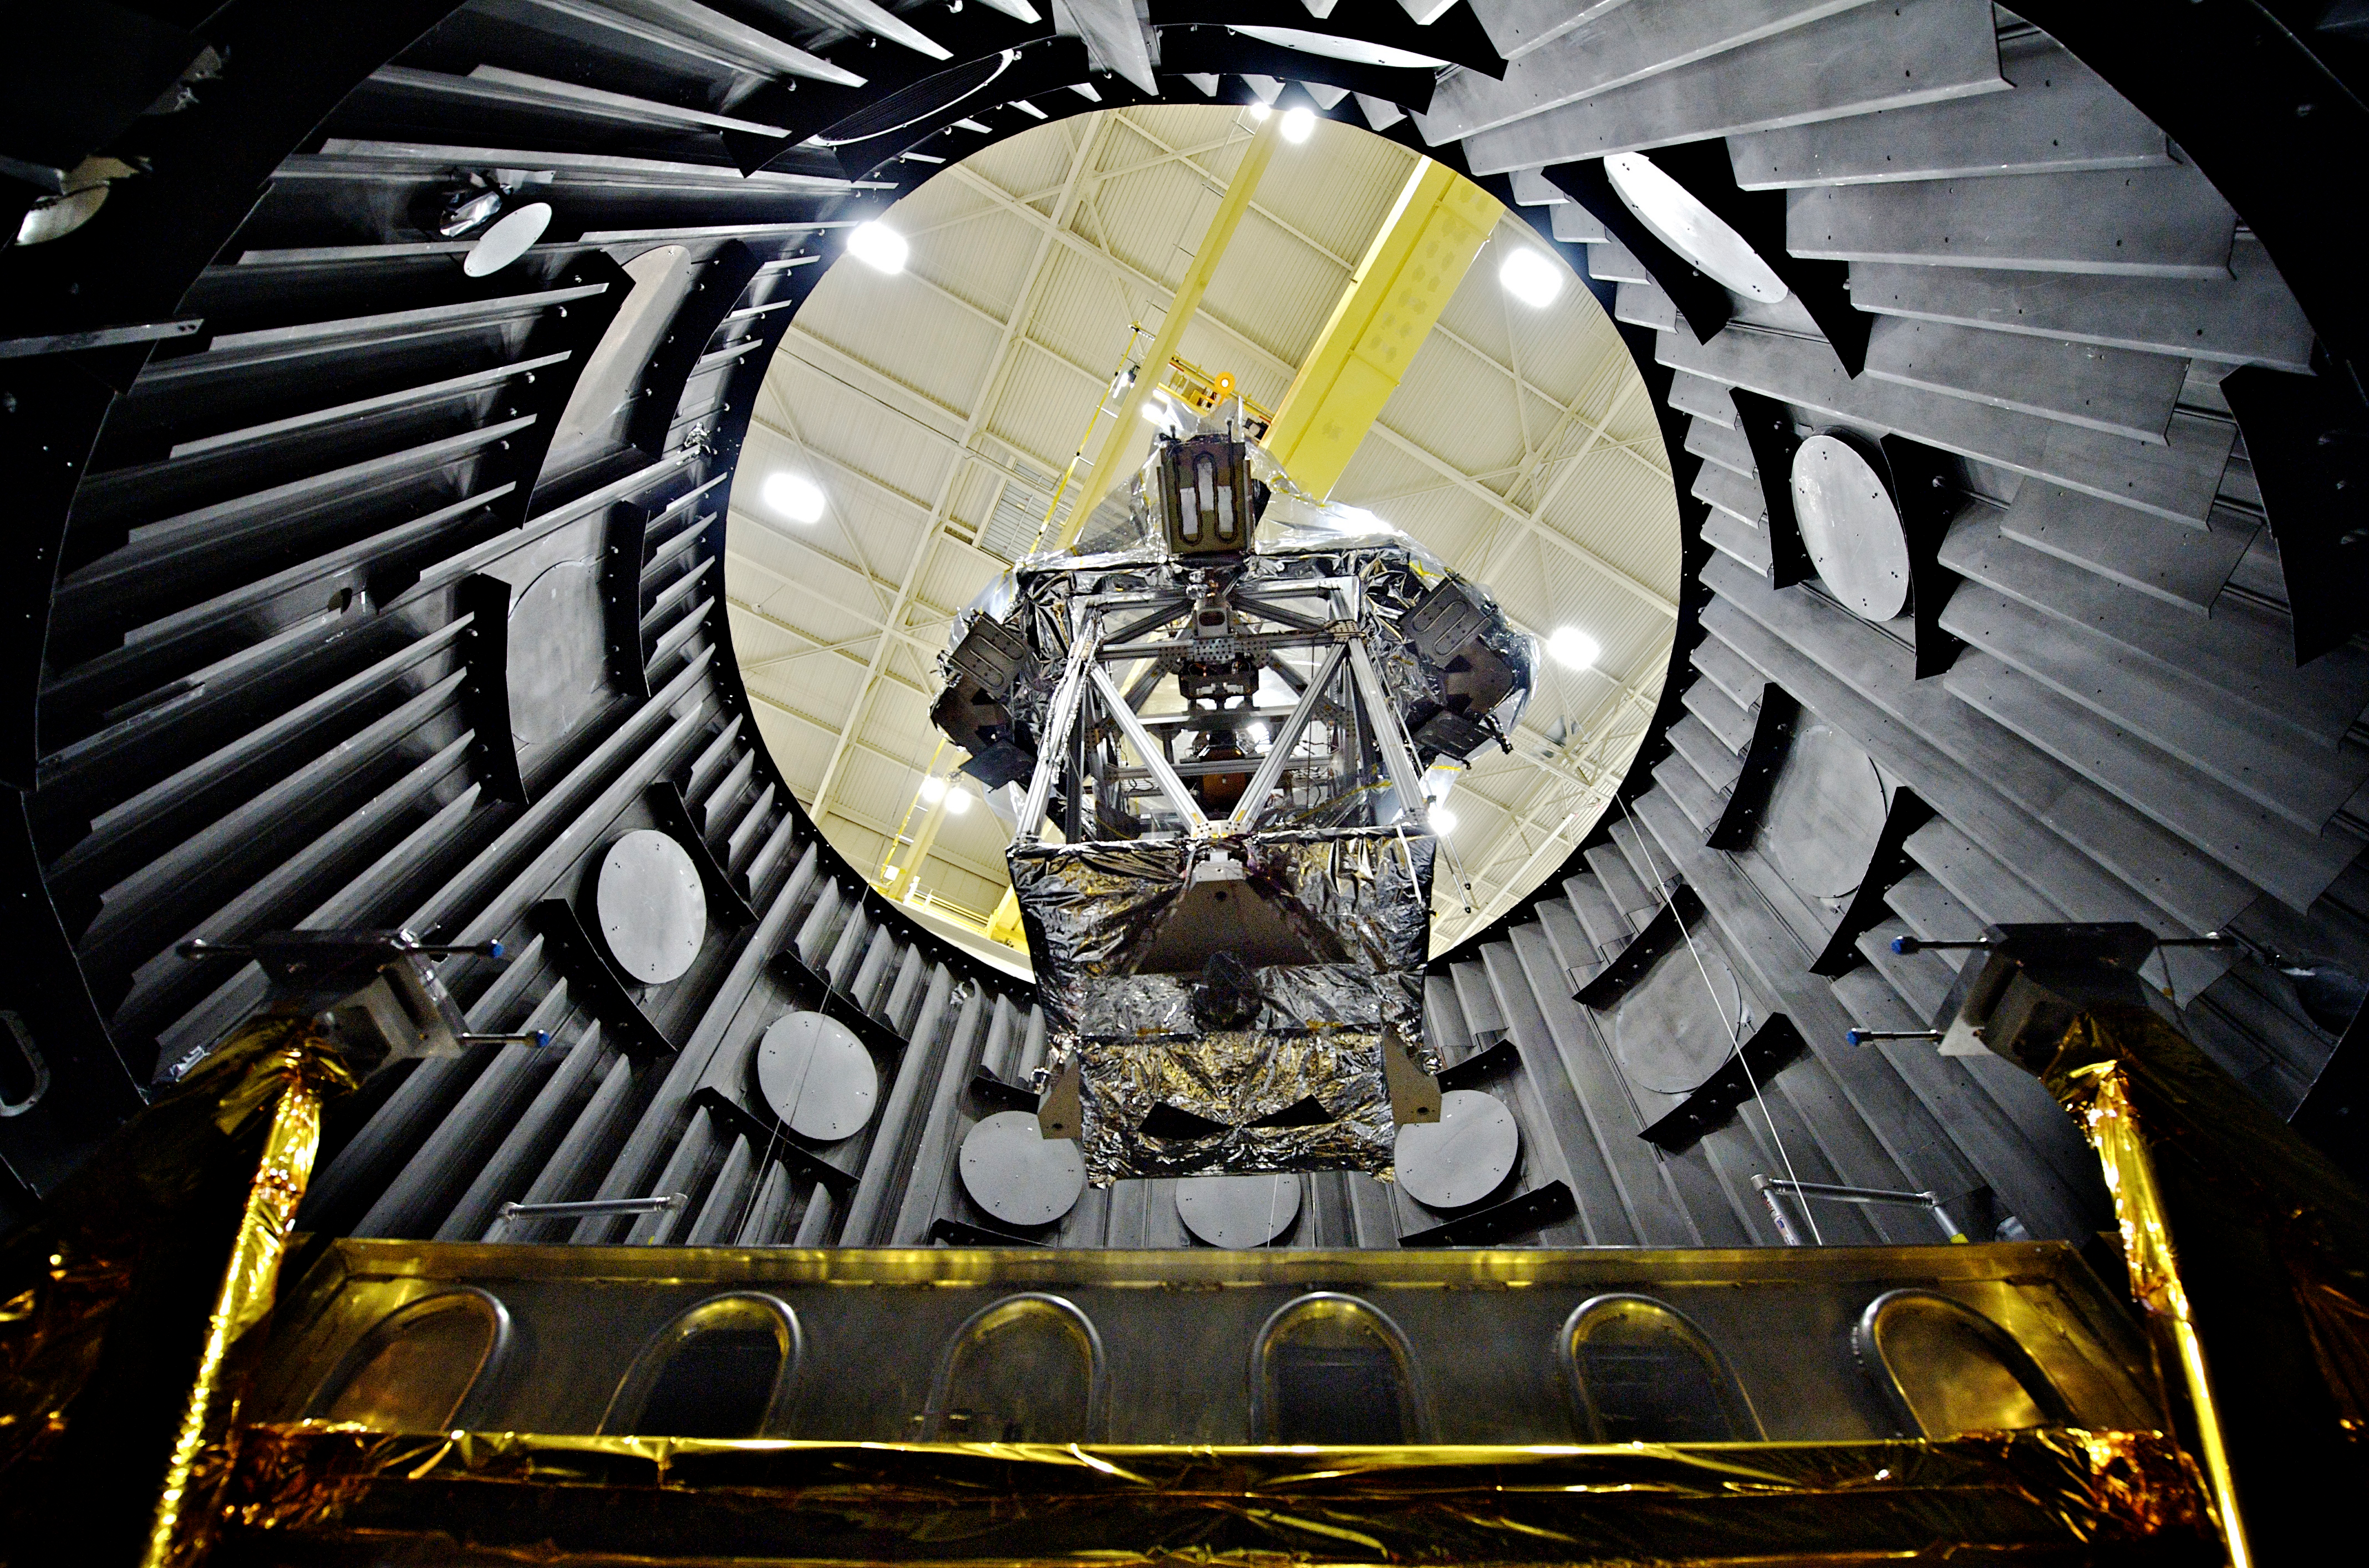

Testing Webb Telescope's OSIM and BIA Instruments

The OTE (Optical Telescope Element) Simulator or OSIM wrapped in a silver blanket on a platform, being lowered down into a vacuum chamber (called the Space Environment Simulator, or SES) by a crane to be tested to withstand the cold temperatures of space.

Credit: NASA Goddard/Chris Gunn